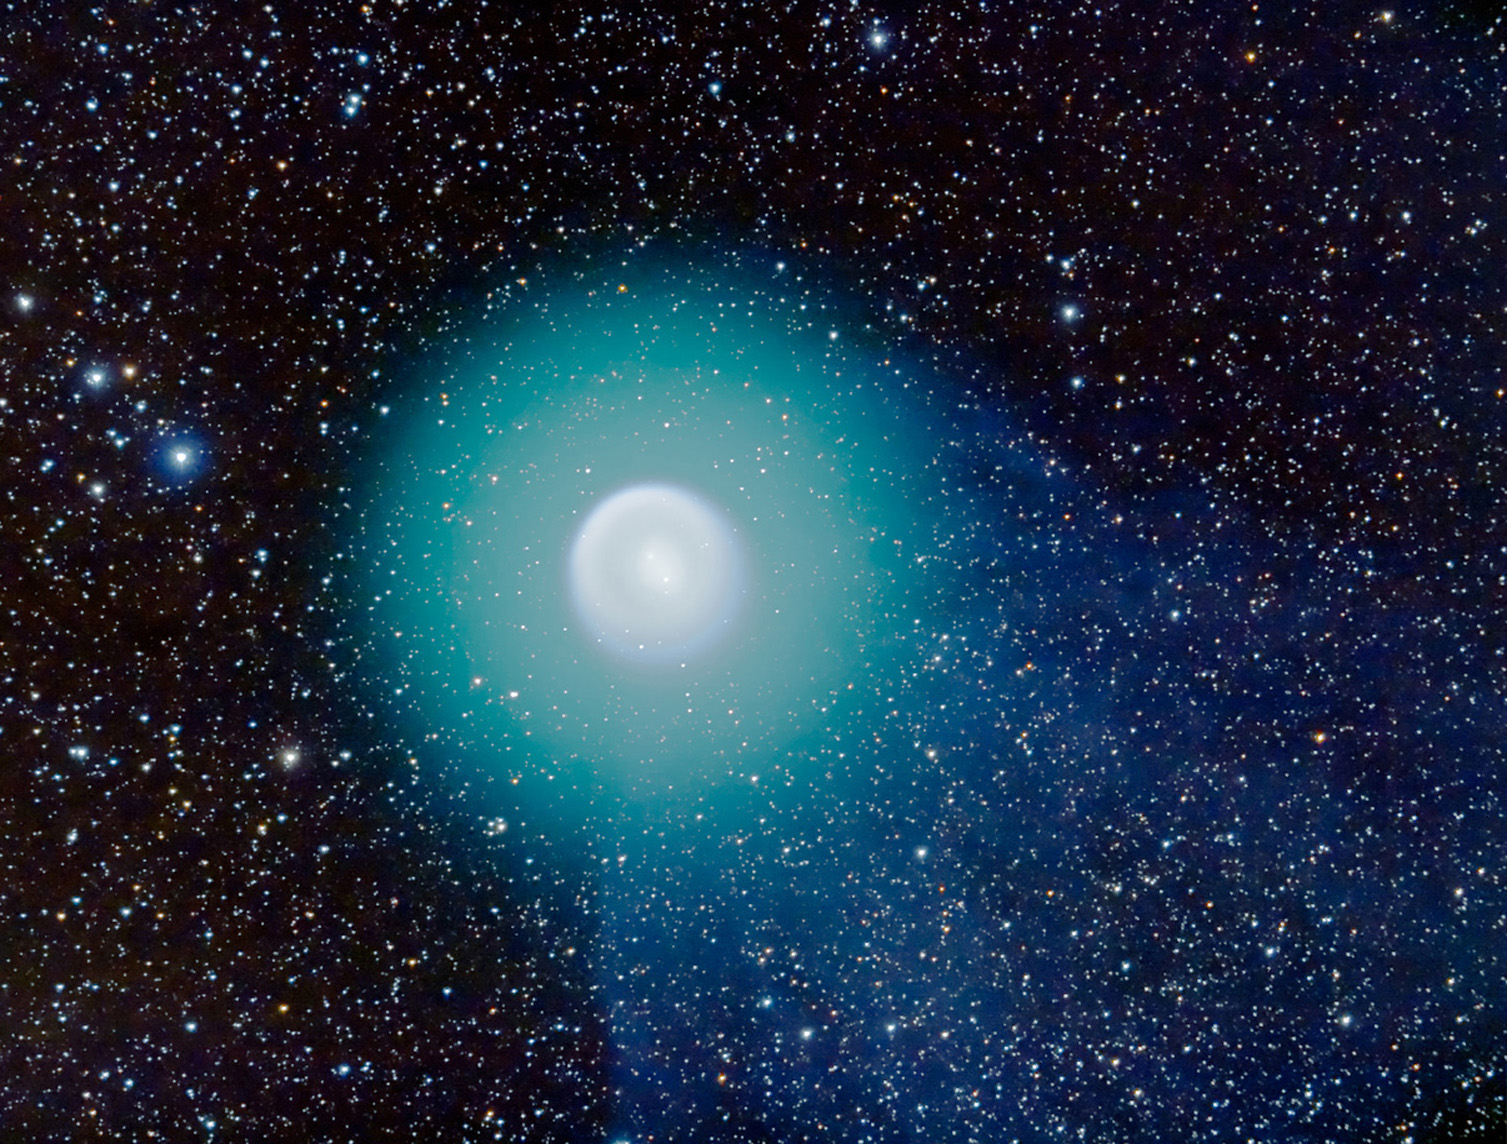

Ground-based Image of Comet Holmes – November 1, 2007

The ground-based image of Comet 17P/Holmes was taken November 1, 2007, by astrophotographer Alan Dyer. The observations were made in southern Alberta, Canada with a 105mm apochromatic refractor at f/5 with a Canon 20Da camera at ISO400. Field is about 2.5 x 1.5 degrees.

Credit: NASA, ESA, and A. Dyer